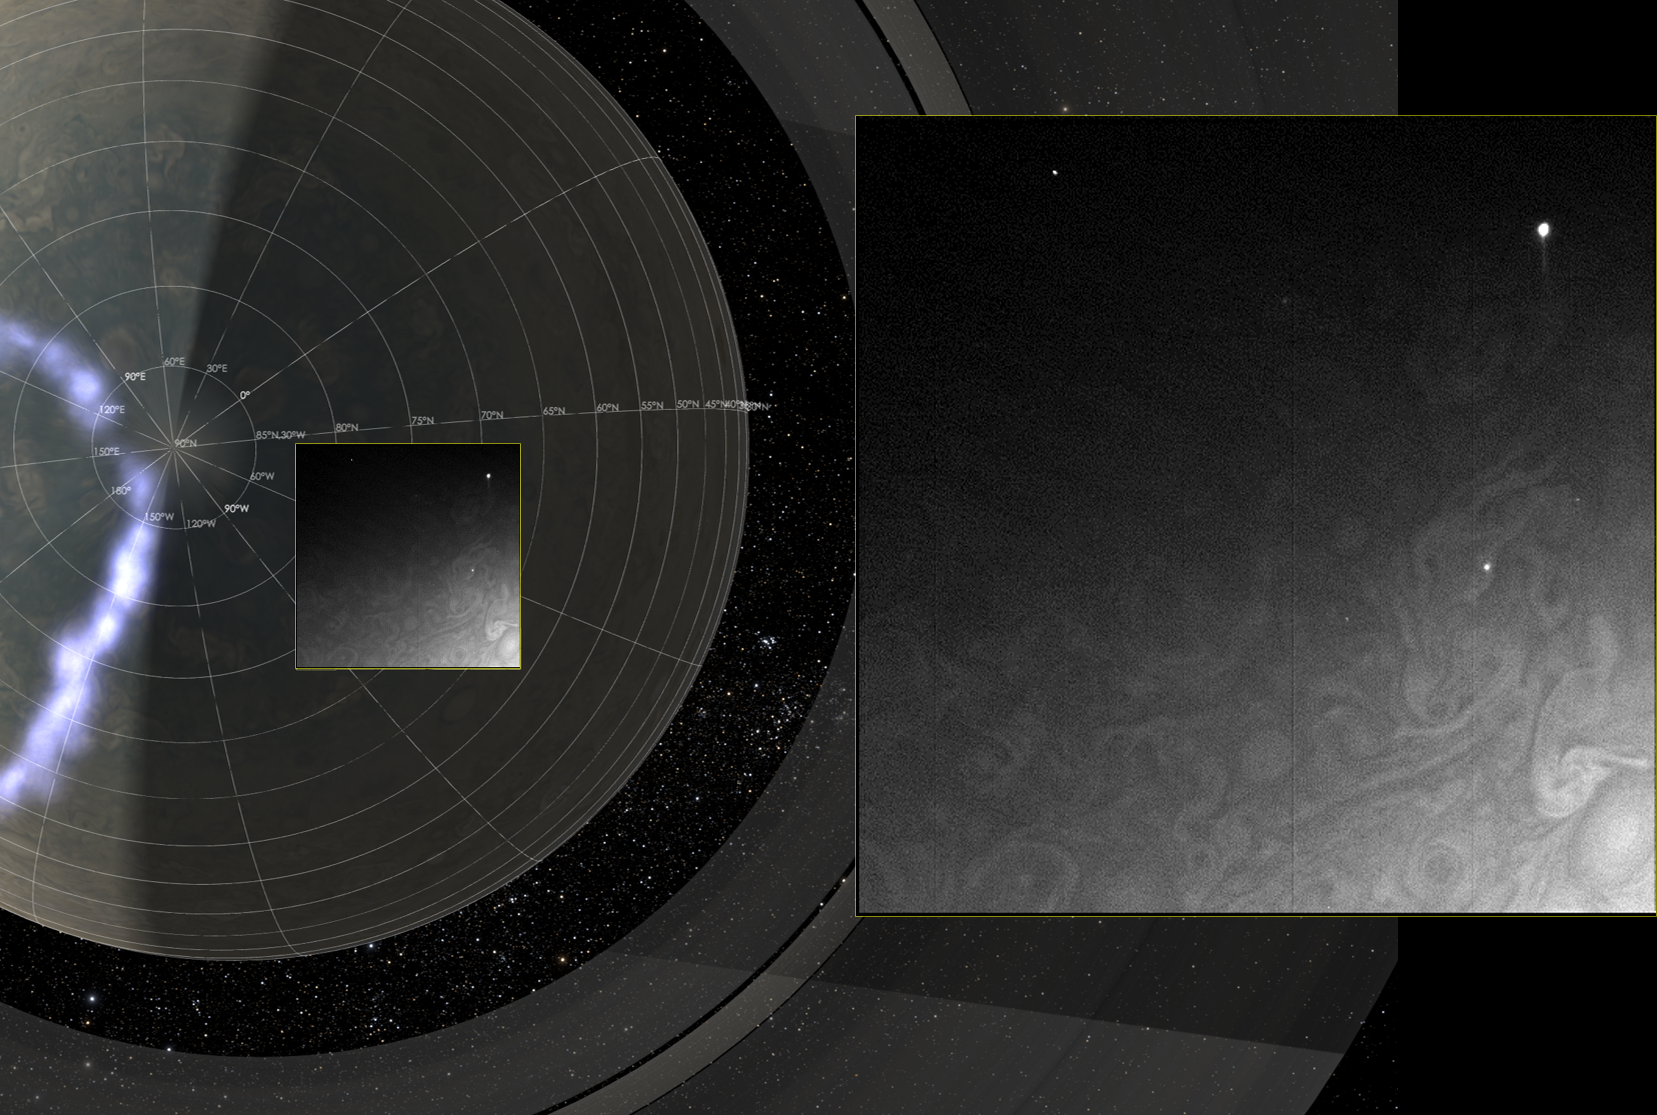

Juno Images Jupiter’s Dark Side

Juno’s Radiation Monitoring Investigation used the Stellar Reference Unit (SRU) star camera to collect this high-resolution image of the dark side of Jupiter during Perijove 11 on Feb. 7, 2018. The clouds are illuminated by moonlight from Jupiter’s moon Io and the two bright spots on the right side of the image are flashes of Jovian lightning. Juno was only 41,000 miles (66,000 kilometers) from the cloud tops when this SRU image was collected. The left side of the composite image shows a 3-dimensional visualization of Jupiter’s Northern hemisphere with its northern aurora included. To the right of the aurora and solar terminator line, is a box illustrating the position of the SRU field of view at the time the image was taken. Further to the right is an exploded view of the SRU image.

JunoCam’s raw images are available at www.missionjuno.swri.edu/junocam for the public to peruse and process into image products.

More information about Juno is online at http://www.nasa.gov/juno and http://missionjuno.swri.edu.

NASA’s Jet Propulsion Laboratory manages the Juno mission for the principal investigator, Scott Bolton, of Southwest Research Institute in San Antonio. Juno is part of NASA’s New Frontiers Program, which is managed at NASA’s Marshall Space Flight Center in Huntsville, Alabama, for NASA’s Science Mission Directorate. Lockheed Martin Space Systems, Denver, built the spacecraft. Caltech in Pasadena, California, manages JPL for NASA.

Credit: NASA/JPL-Caltech/SwRI